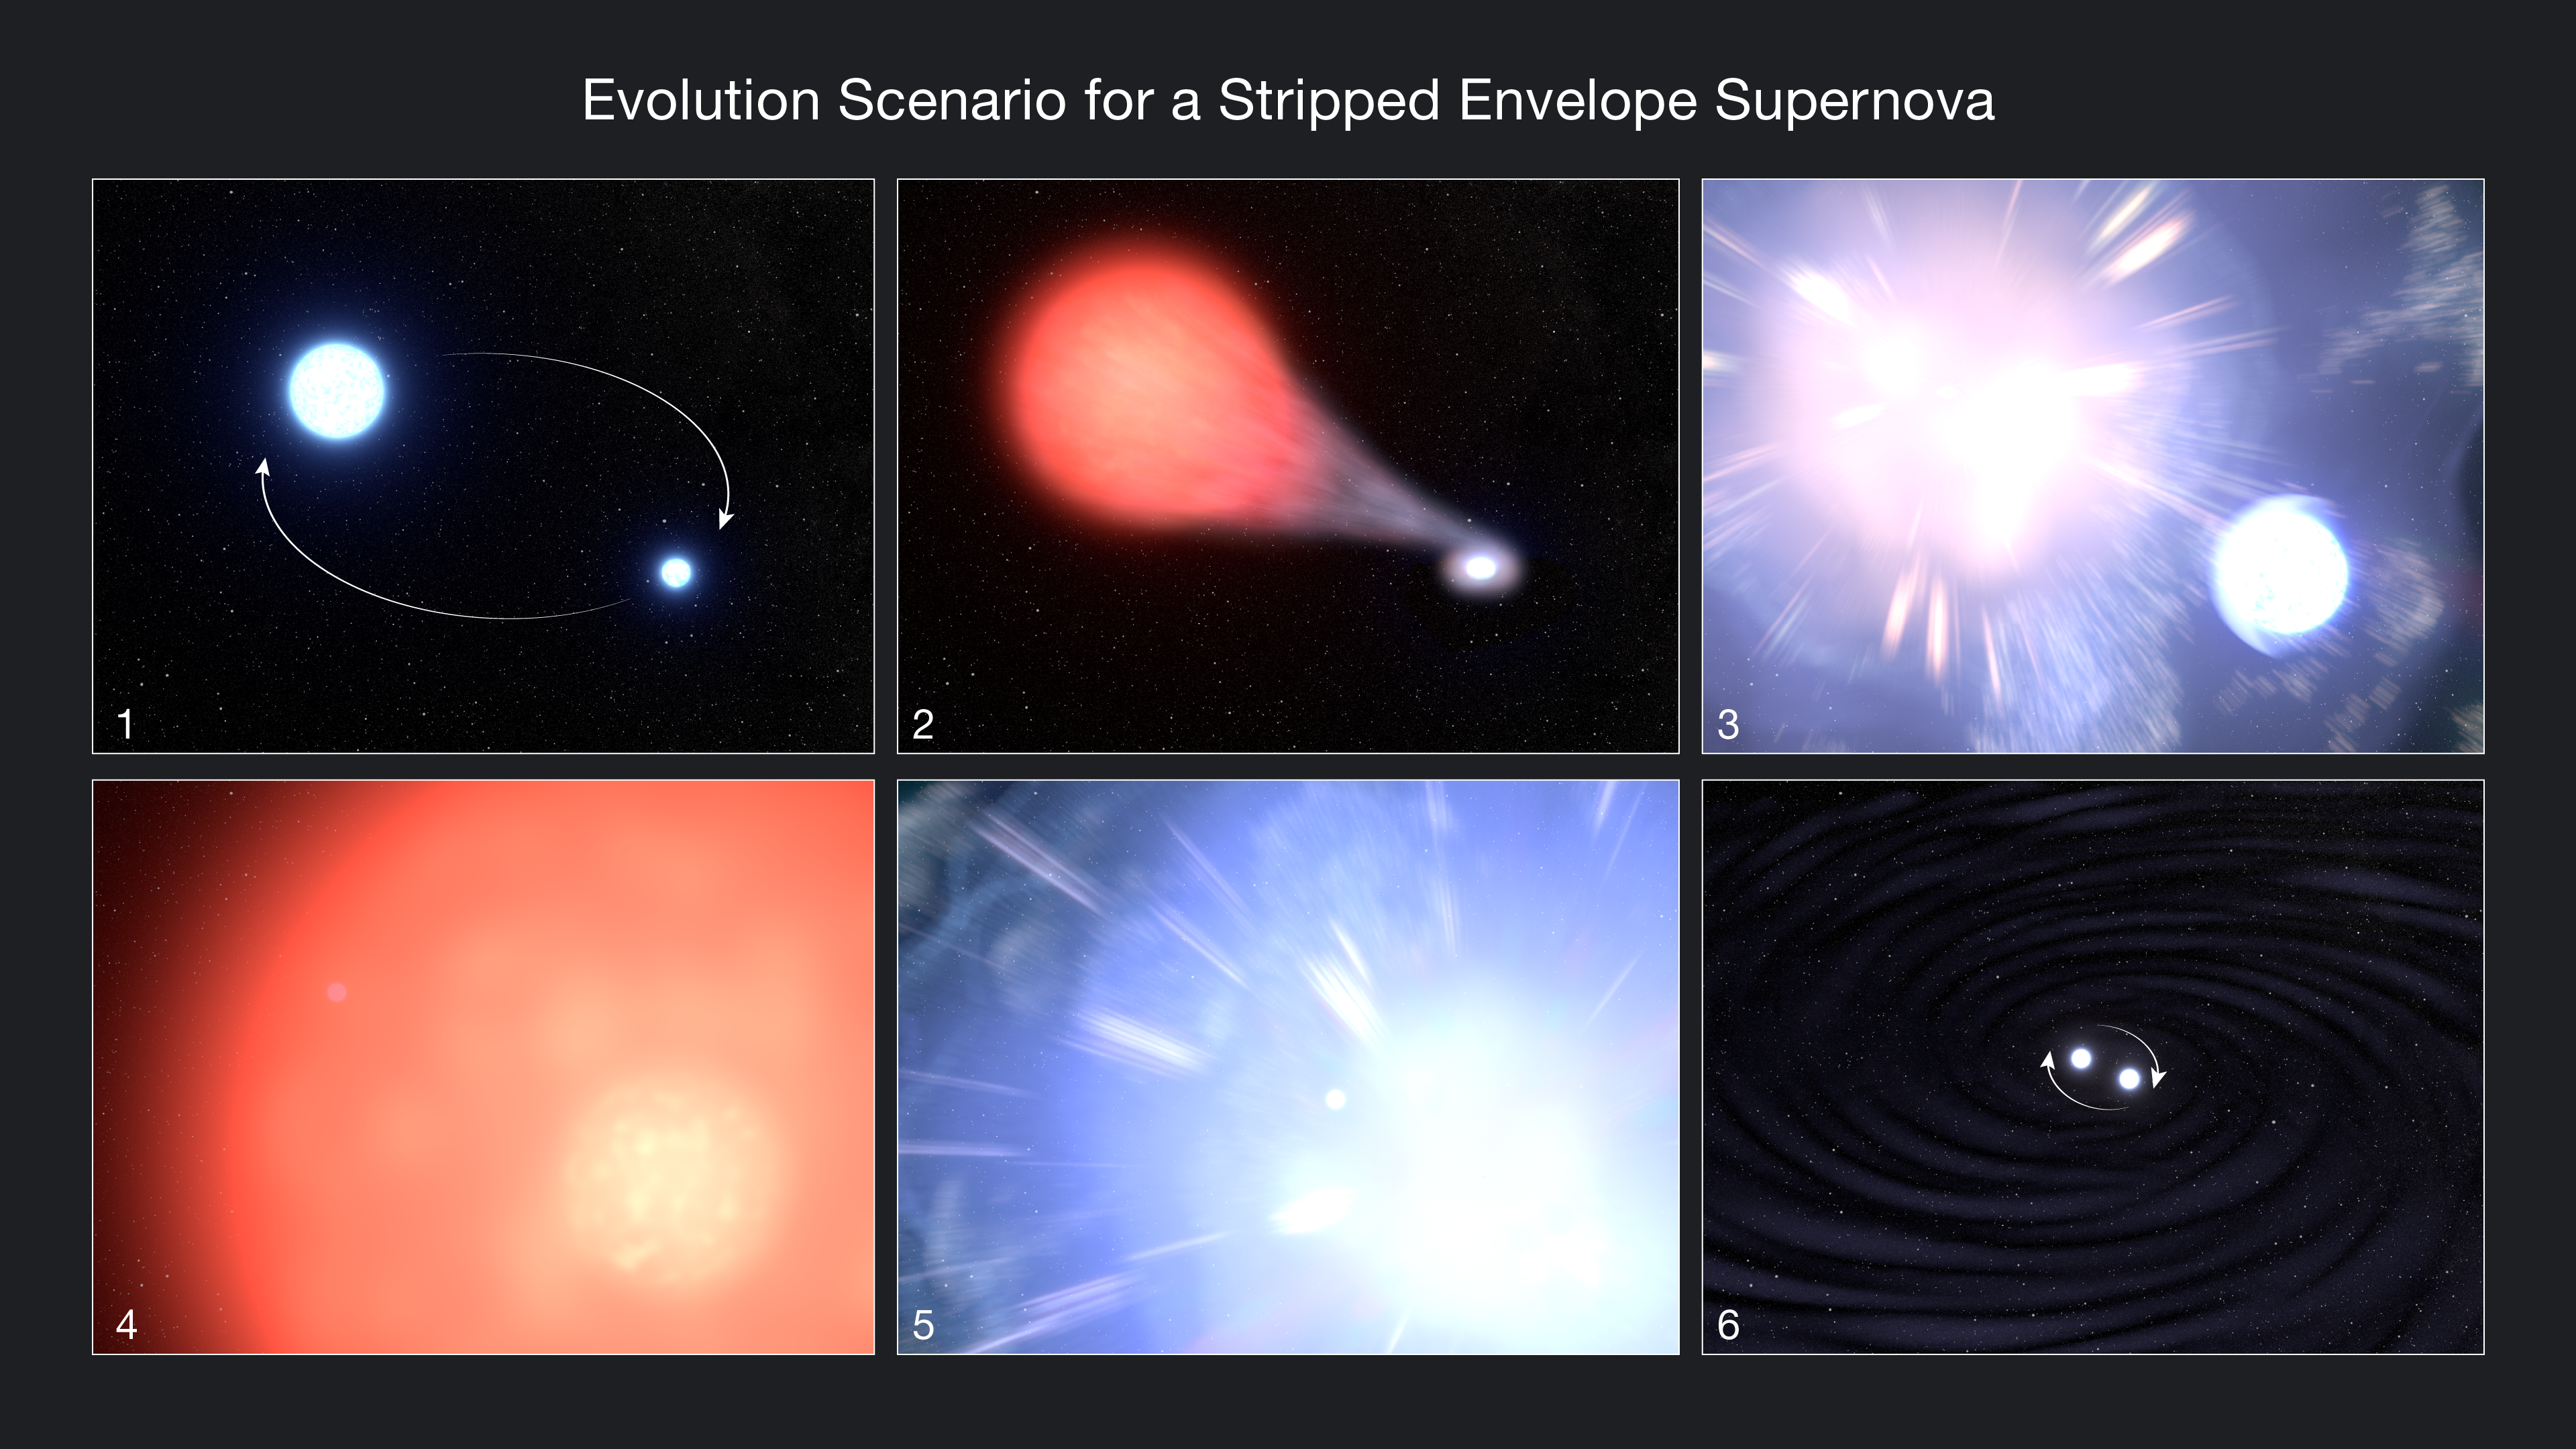

Evolution Scenario for a Stripped Envelope Supernova Illustration

This infographic shows the evolution astronomers propose for supernova (SN) 2013ge. Panels 1-3 show what has already occurred, and panels 4-6 show what may take place in the future. 1) A binary pair of massive stars orbit one another. 2) One star ages into its red giant stage, getting a puffy outer envelope of hydrogen that its companion star siphons off with gravity. Astronomers propose this is why Hubble found no trace of hydrogen in the supernova debris. 3) The stripped-envelope star goes supernova (SN 2013ge), jostling but not destroying its companion star. After the supernova, the dense core of the former massive star remains either as neutron star or black hole. 4) Eventually the companion star also ages into a red giant, maintaining its outer envelope, some of which came from its companion. 5) The companion star also undergoes a supernova. 6) If the stars were close enough to each other not to be flung from their orbits by the supernova blast wave, the remnant cores will continue to orbit one another and eventually merge, creating gravitational waves in the process.

Credit: NASA, ESA, Leah Hustak (STScI)